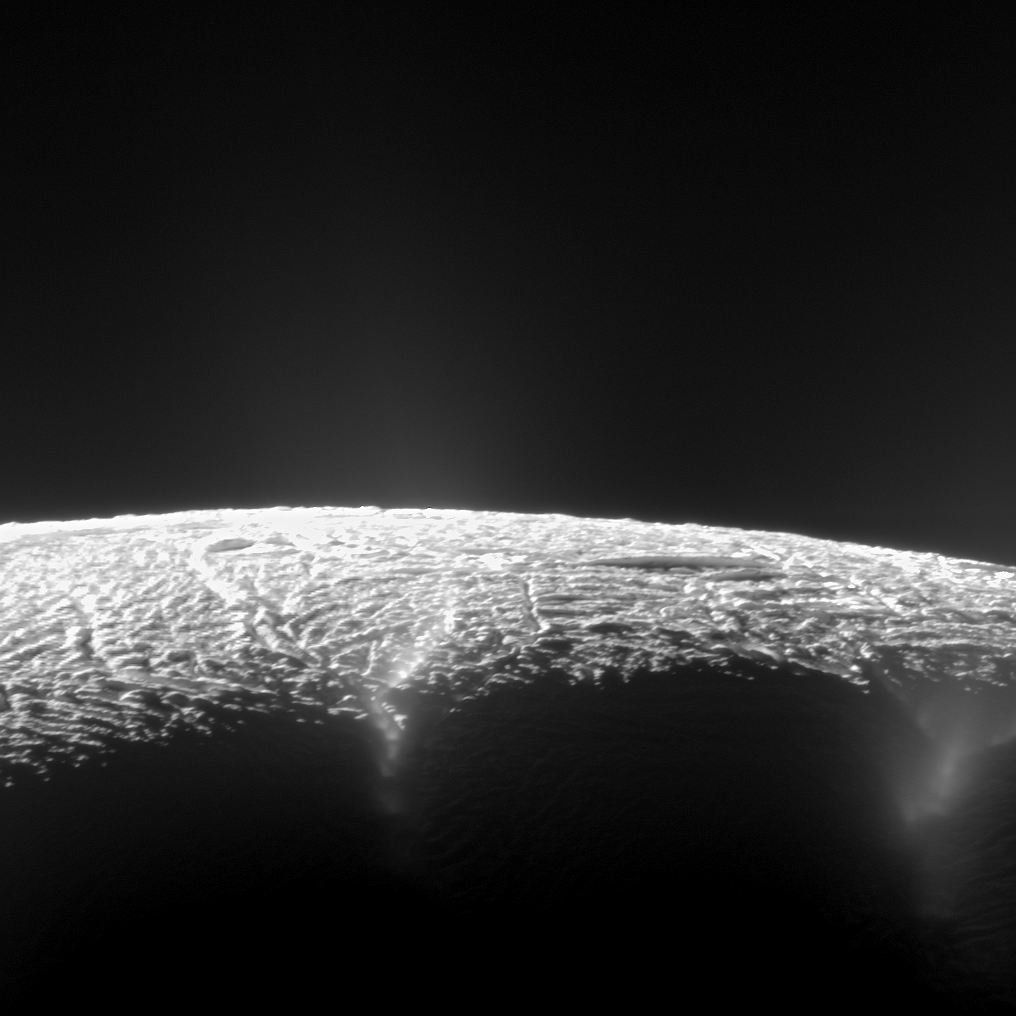

Elevated View of Enceladus’ South Pole

Annotated Version

This dramatic view looks across the region of Enceladus’ geyser basin and down on the ends of the Baghdad and Damascus fractures that face Saturn. The image, which looks approximately in the direction of Saturn, was taken from a more elevated viewpoint than other Cassini survey images of this area of the moon’s south pole.

The geysering segments of the fractures seen here are among the most active and warmest in the whole region. As seen from the spacecraft from an elevation angle of 25 degrees south, the jets are projected against the bright surface as opposed to black sky. Consequently, despite the pronounced activity, the jets appear fuzzy, or indistinct, in this image and their tilts are consequently not measurable. Though their source locations are clearly seen, this image was not used in the process of triangulation, but instead it was used to confirm source locations determined from triangulation using other images.

The image was taken with Cassini’s narrow-angle camera through the clear filter on Aug. 13, 2010, with an image scale about 230 feet (70 meters) per pixel and a sun-Enceladus-spacecraft, or phase, angle of about 151 degrees.

This image was one of those used to confirm the sources of Enceladus’ geysers as described in a paper by Porco, DiNino, and Nimmo, and published in the online version of the Astronomical Journal in July 2014: http://dx.doi.org/10.1088/0004-6256/148/3/45.

A companion paper, by Nimmo et al. is available at: http://dx.doi.org/10.1088/0004-6256/148/3/46.

The Cassini-Huygens mission is a cooperative project of NASA, the European Space Agency and the Italian Space Agency. NASA’s Jet Propulsion Laboratory, a division of the California Institute of Technology in Pasadena, manages the mission for NASA’s Science Mission Directorate, Washington. The Cassini orbiter and its two onboard cameras were designed, developed and assembled at JPL. The imaging operations center is based at the Space Science Institute in Boulder, Colorado.

Credit: NASA/JPL-Caltech/Space Science Institute